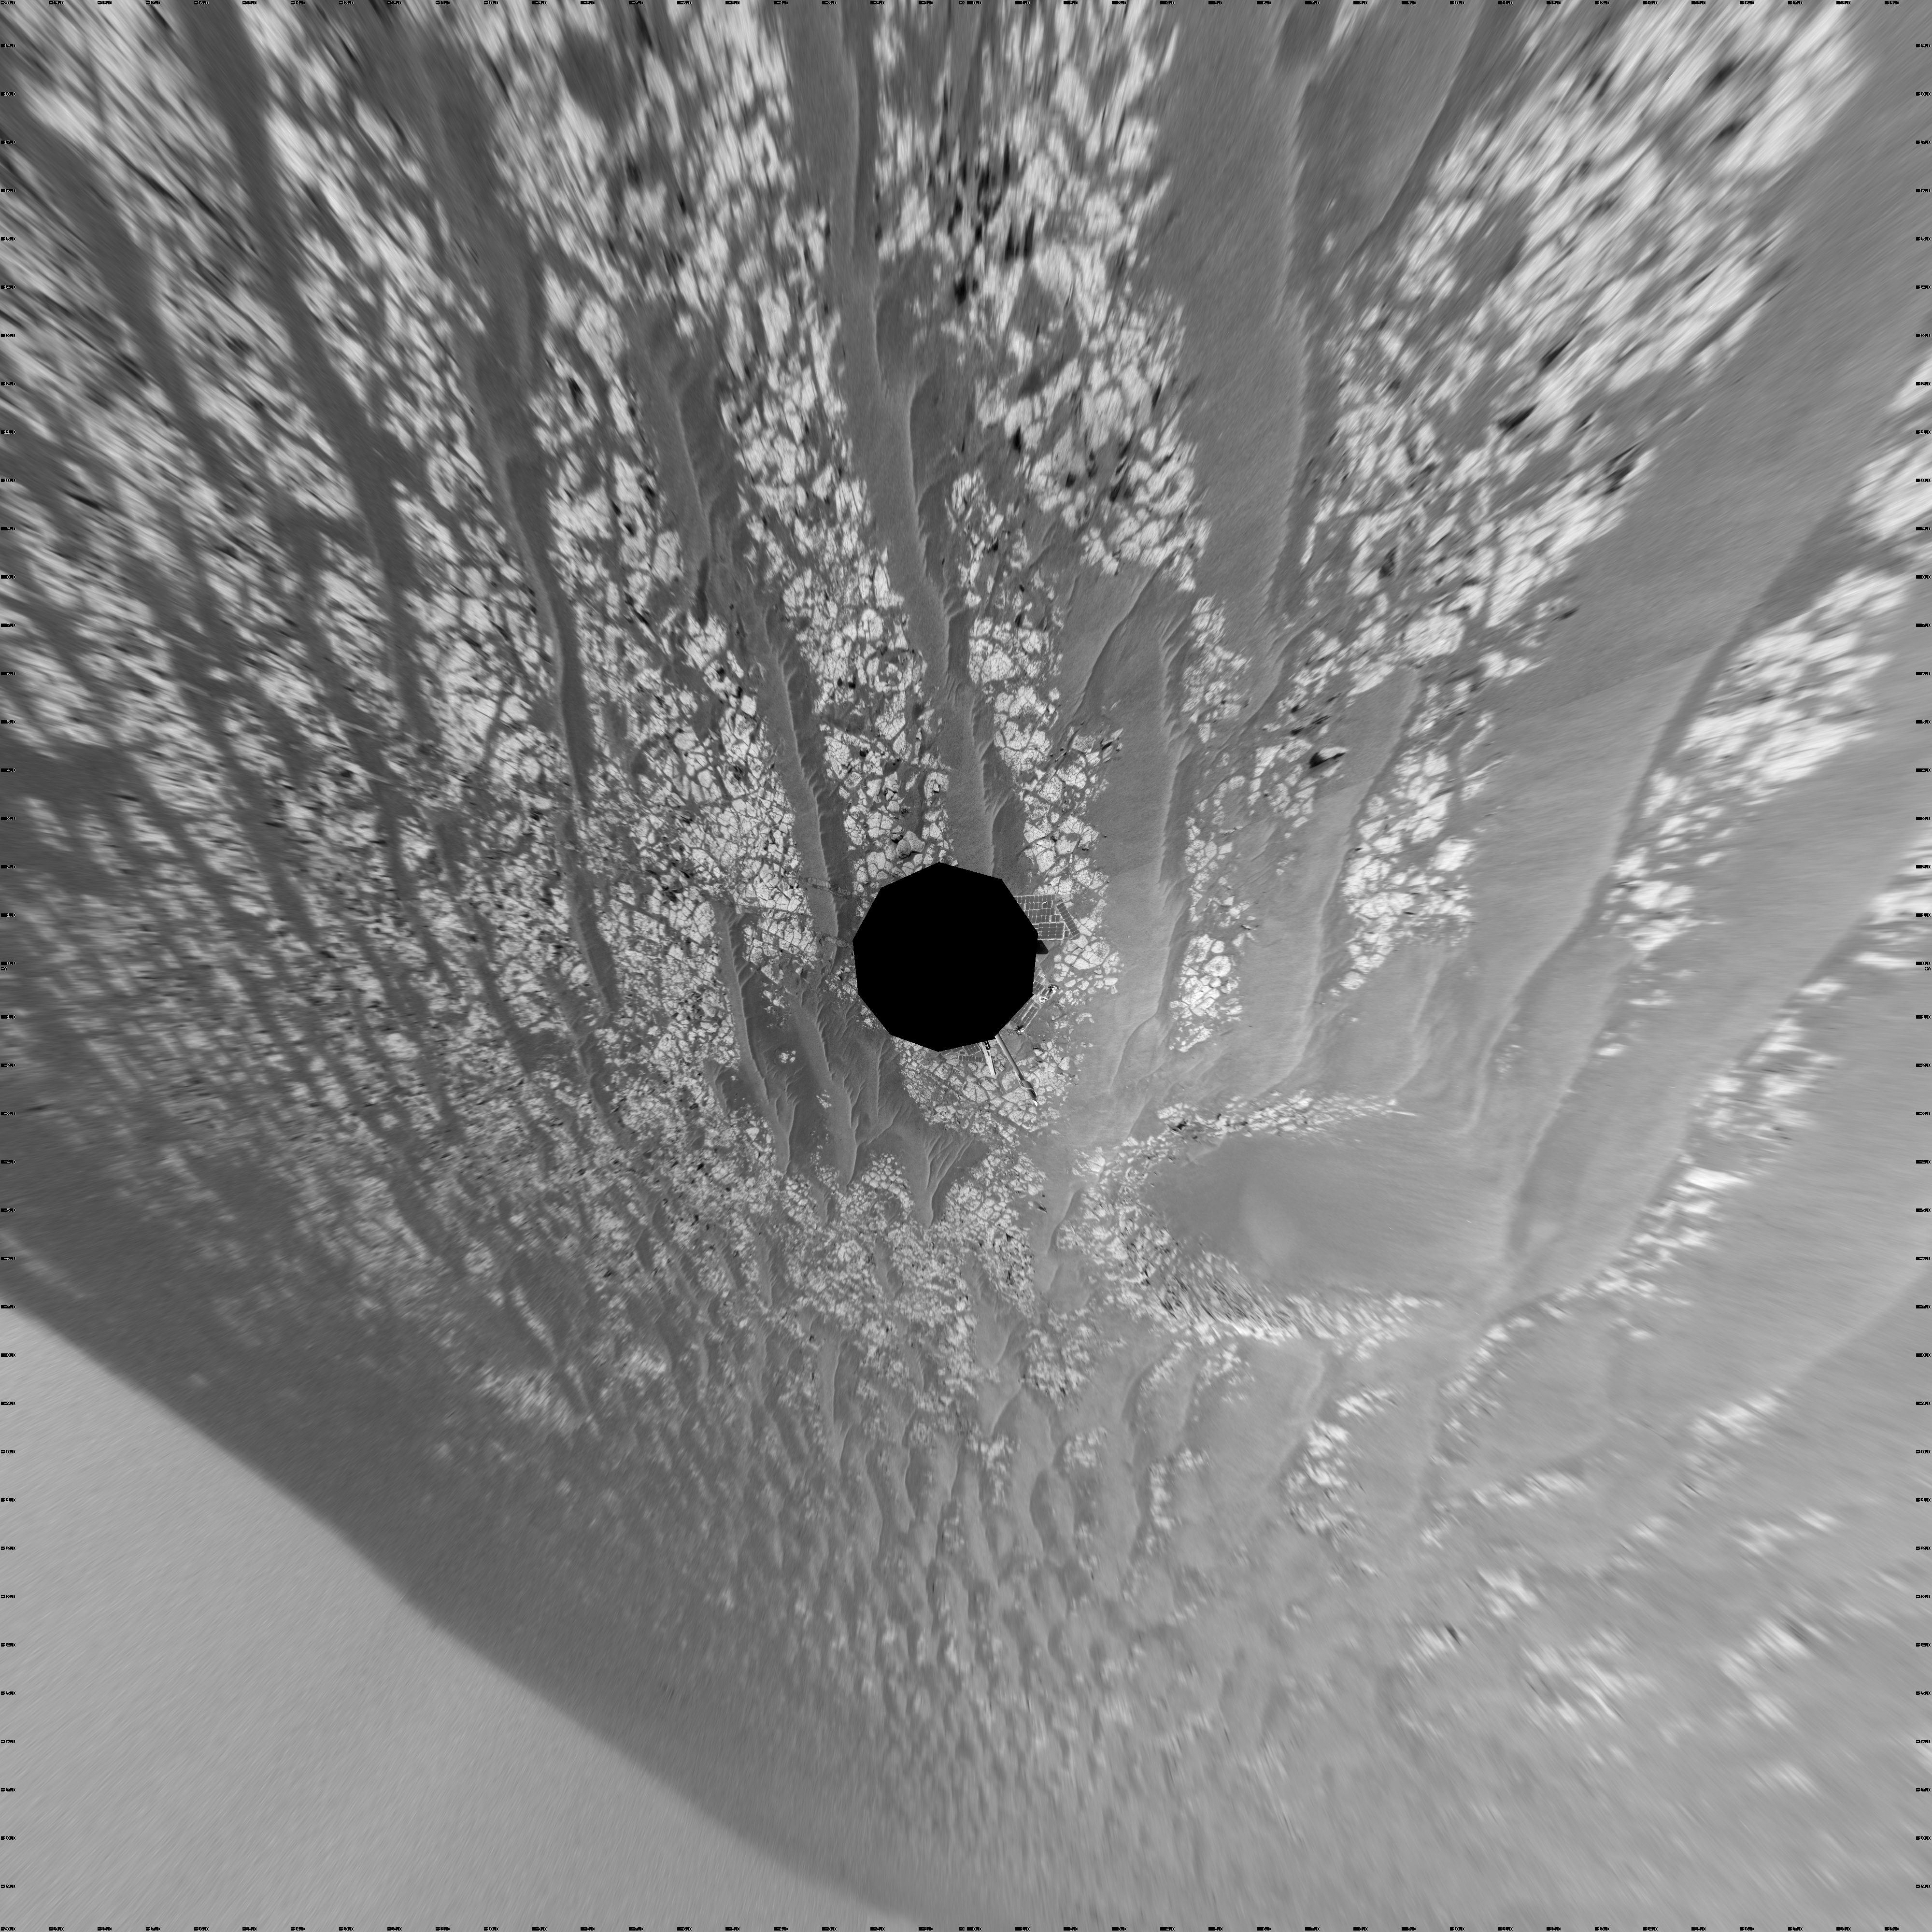

Opportunity’s Surroundings After Sol 2363 Drive (Vertical)

This mosaic of images from the navigation camera on NASA’s Mars Exploration Rover Opportunity shows surroundings of the rover’s location following an 81-meter (266-foot) drive during the 2,363rd Martian day, or sol, of Opportunity’s mission on Mars (Sept. 16, 2010).

The camera took the component images for this 360-degree panorama during sols 2363 to 2365. The terrain includes light-toned bedrock and darker ripples of wind-blown sand. For scale, the distance between the parallel wheel tracks in the right half of the image is about 1 meter (about 40 inches).

This view is presented as a vertical projection.

Credit: NASA/JPL-Caltech